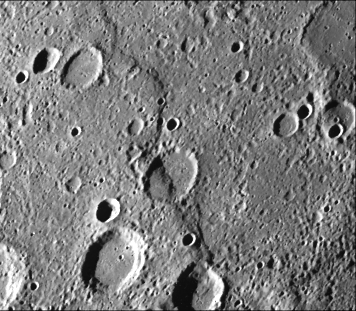

Intercrater Plains and Heavily Cratered Terrain – First Encounter

Intercrater plains and heavily cratered terrain typical of much of Mercury outside the area affected by the formation of the Caloris basin are shown in this image (FDS 27488) taken during the spacecraft’s first encounter with Mercury. Abundant shallow elongate craters and crater chains are present on the intercrater plains. Large tract of intercrater plains centered at 3 degrees N, 20 degrees W. Prominent scarp Santa Maria Rupes cuts both intercrater plains and old craters. North is to the top of this image which is 200 kilometers across.

The Mariner 10 mission, managed by the Jet Propulsion Laboratory for NASA’s Office of Space Science, explored Venus in February 1974 on the way to three encounters with Mercury-in March and September 1974 and in March 1975. The spacecraft took more than 7,000 photos of Mercury, Venus, the Earth and the Moon.

Credit: NASA/JPL/Northwestern University